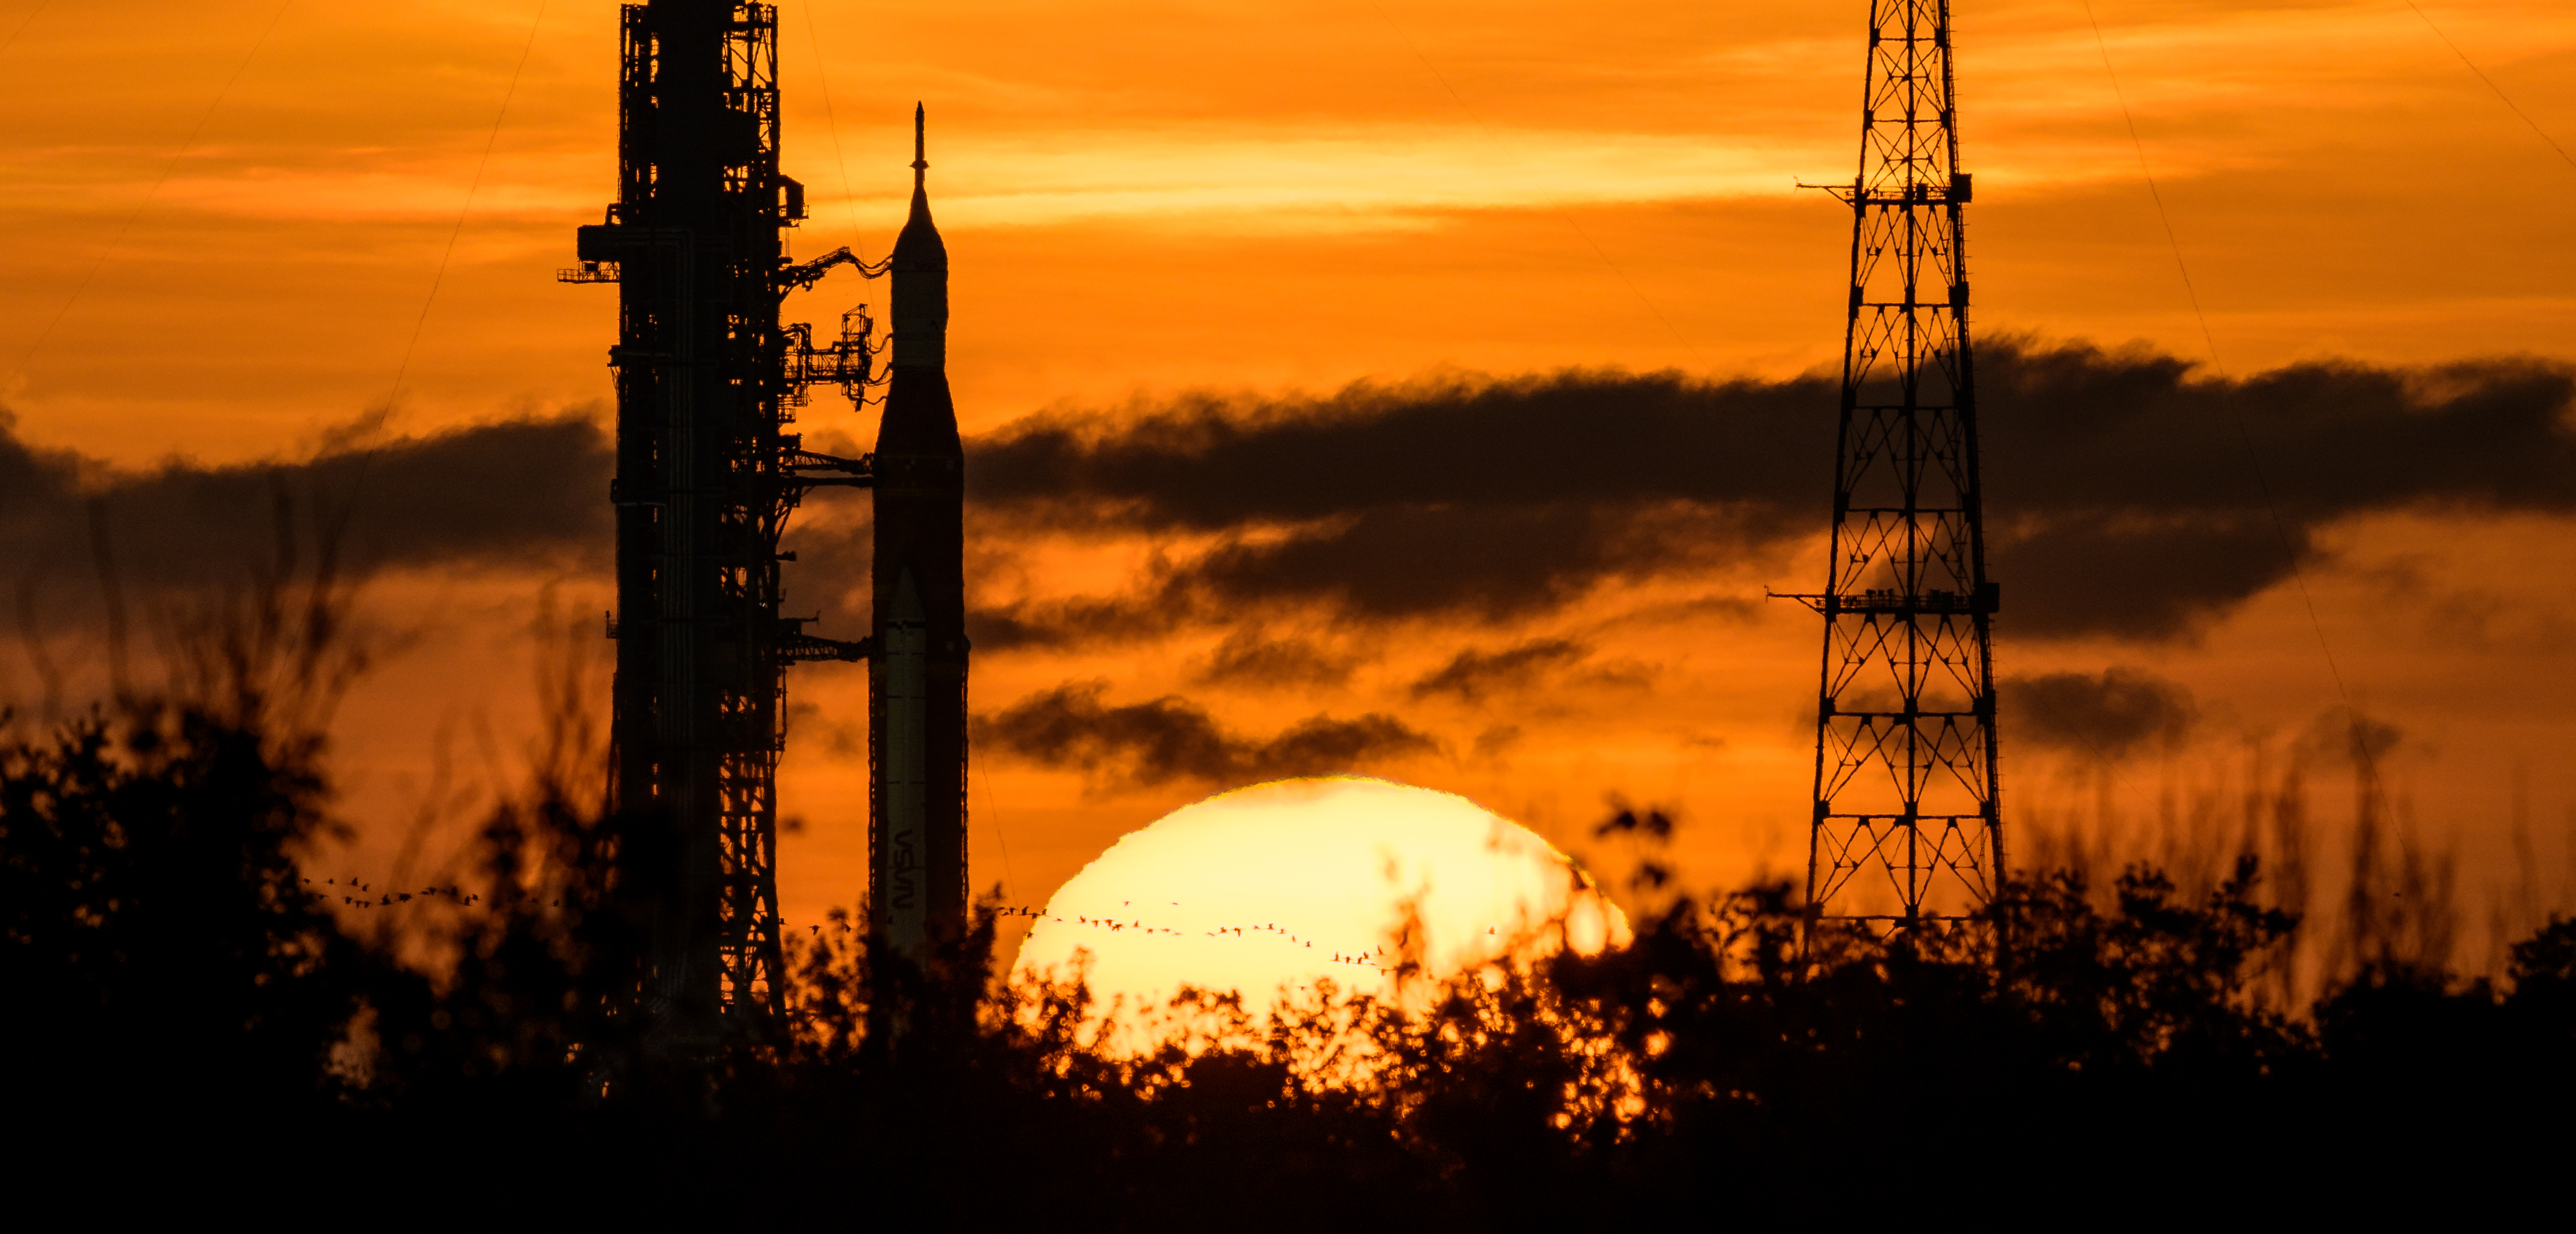

Artemis I Prelaunch

NASA’s Space Launch System (SLS) rocket with the Orion spacecraft aboard is seen during sunrise atop a mobile launcher at Launch Pad 39B as preparations for launch continue, Wednesday, Aug. 31, 2022, at NASA’s Kennedy Space Center in Florida. NASA’s Artemis I flight test is the first integrated test of the agency’s deep space exploration systems: the Orion spacecraft, SLS rocket, and supporting ground systems.

Credit: NASA/Bill Ingalls